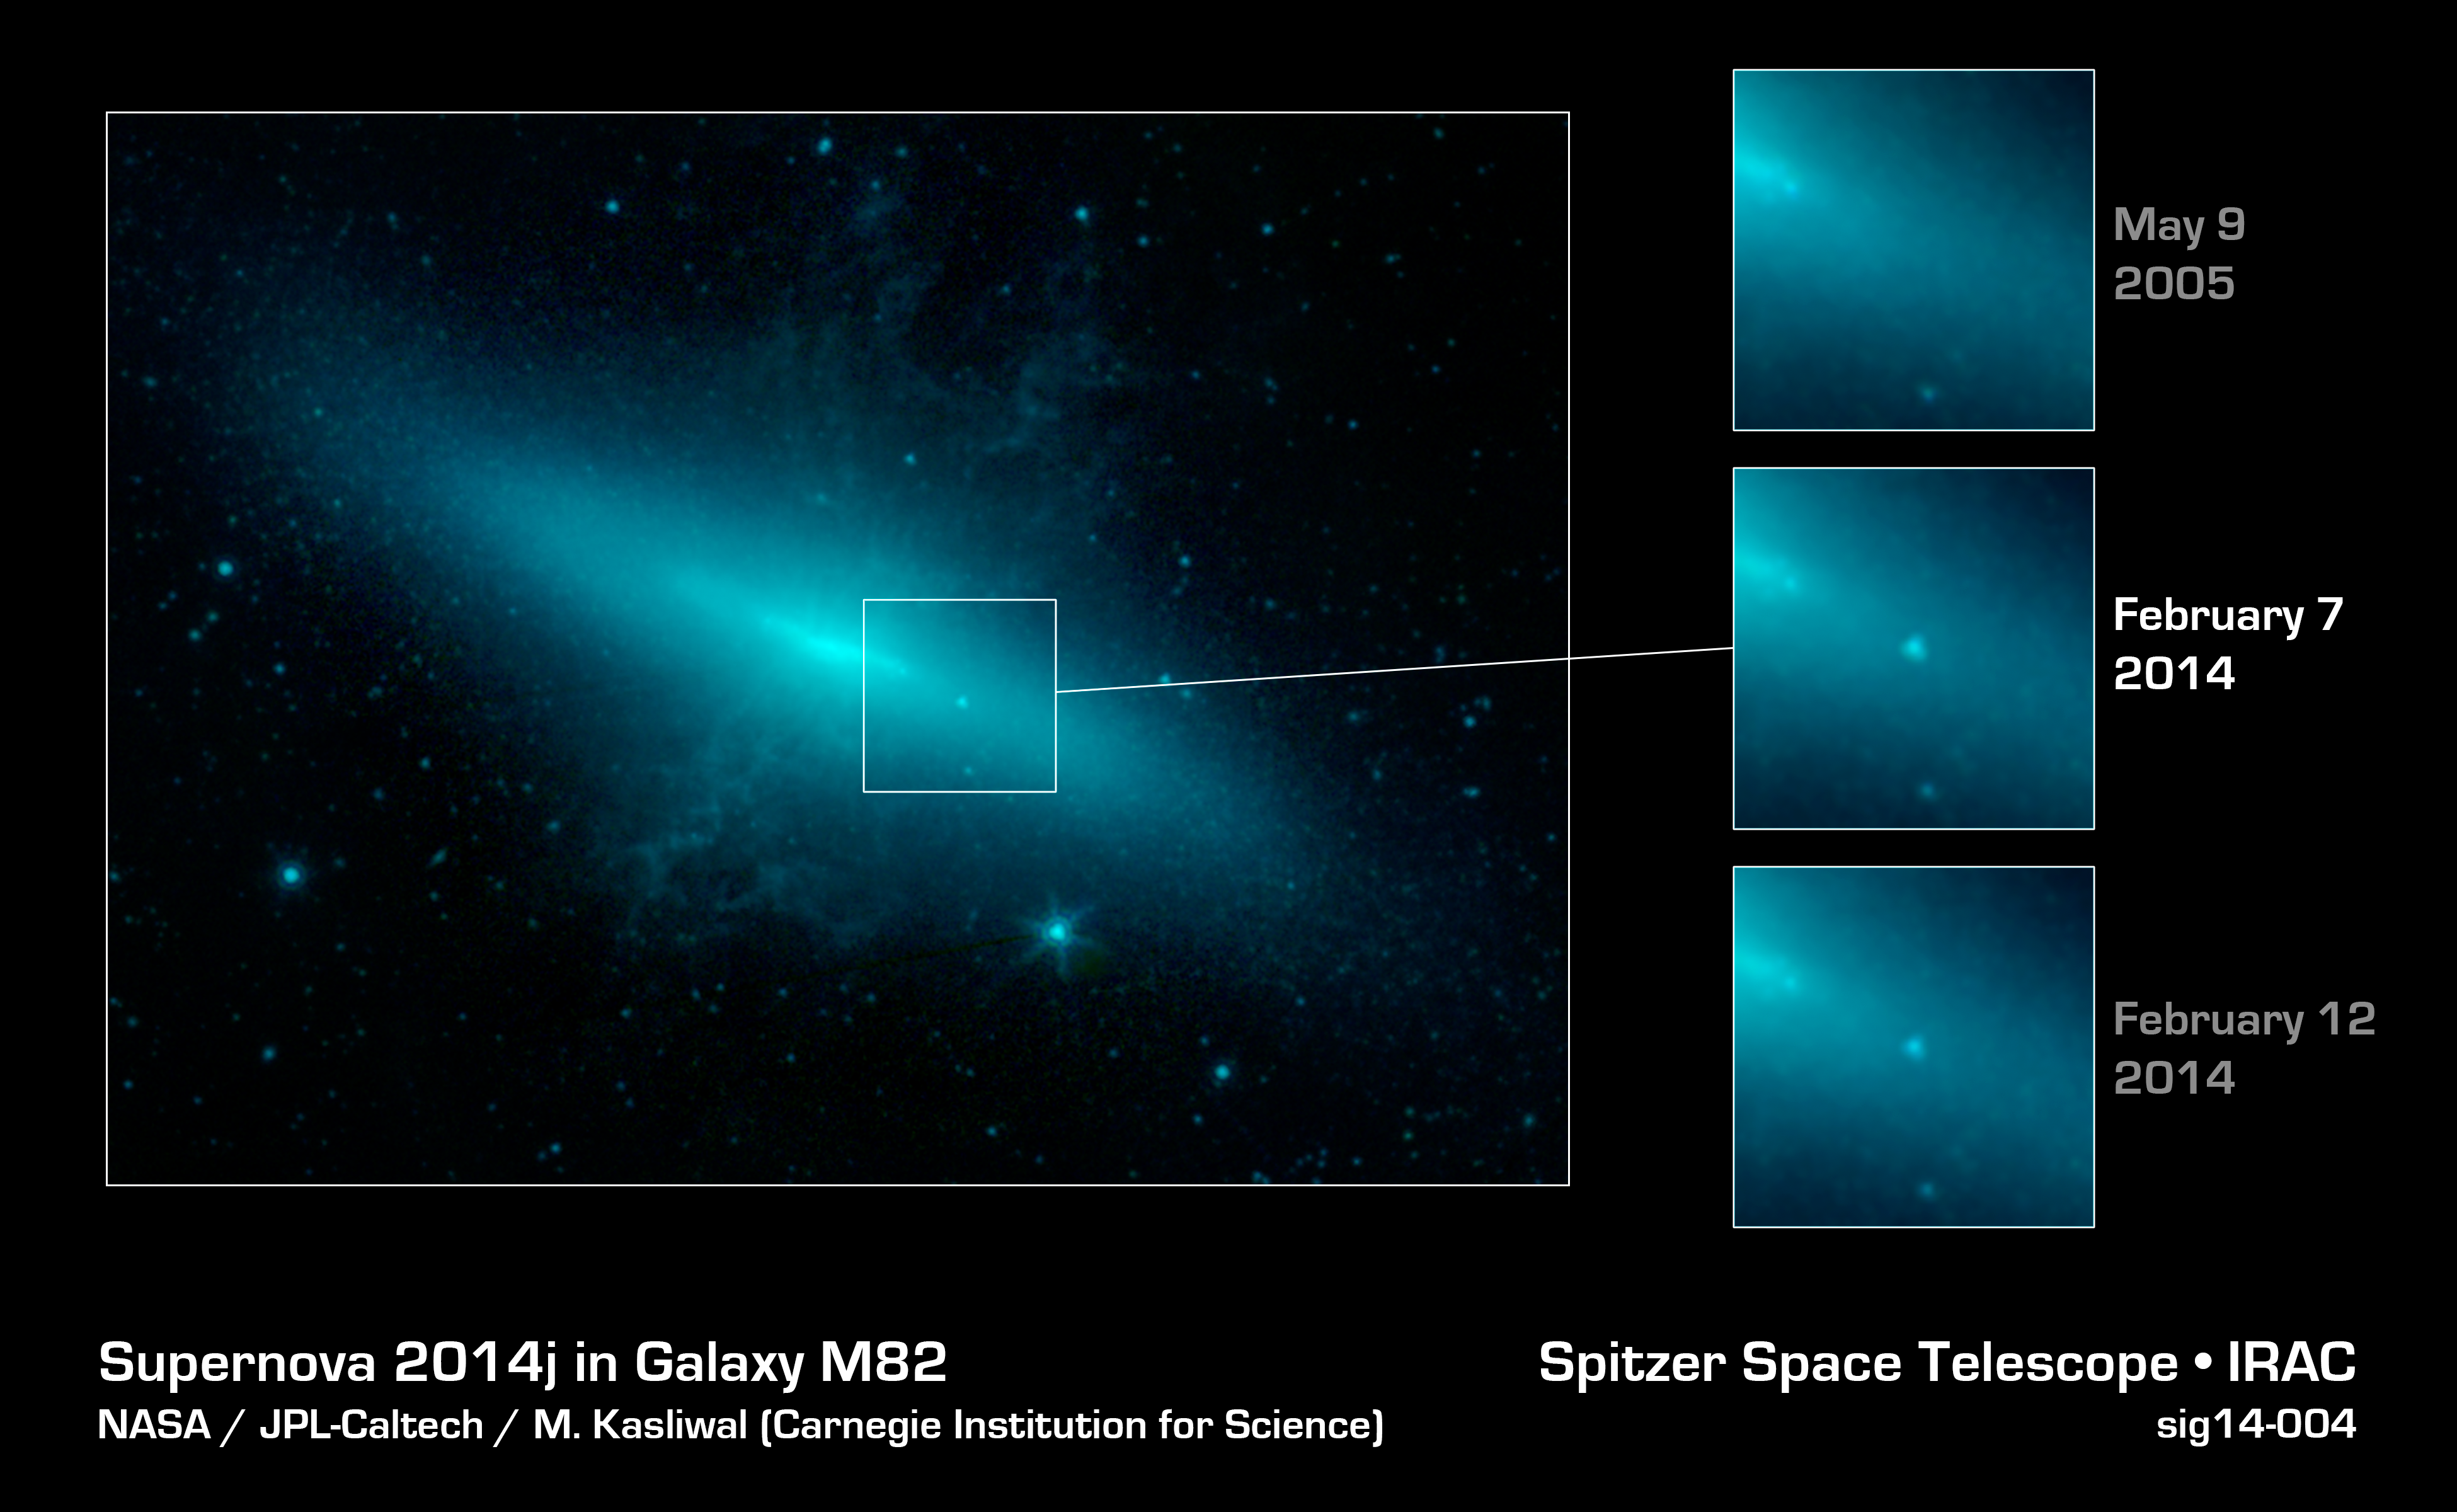

Seeing Through a Veil of Dust

The closest supernova of its kind to be observed in the last few decades has sparked a global observing campaign involving legions of instruments on the ground and in space, including NASA's Spitzer Space Telescope.

Dust in the supernova's host galaxy M82, also called the "Cigar galaxy," partially obscures observations in optical and high-energy forms of light. The infrared light that Spitzer sees in, however, can pass through this dust, allowing astronomers to peer directly into the heart of the aftermath of the stellar explosion.

This image shows Spitzer's view of M82 on three separate dates: May 9, 2005; February 7, 2014; and February 12, 2014. The observations from February 7 reveal the presence of a bright spot -- the supernova -- not present in the prior observations. By February 12, the supernova has started to dim somewhat from its peak brightness in the first week of February. The supernova, dubbed SN 2014J, was first spotted by human observers on January 21, 2014.

SN 2014J is glowing very brightly in the infrared light that Spitzer sees. The telescope was able to observe the supernova before and after it reached its peak brightness. Such early observations with an infrared telescope have only been obtained for a few Type Ia supernovas in the past. Researchers are currently using the data to learn more about how these explosions occur.

In the image, light from Spitzer's infrared channels are colored blue at 3.6 microns and green at 4.5 microns.

Credit: NASA/JPL-Caltech